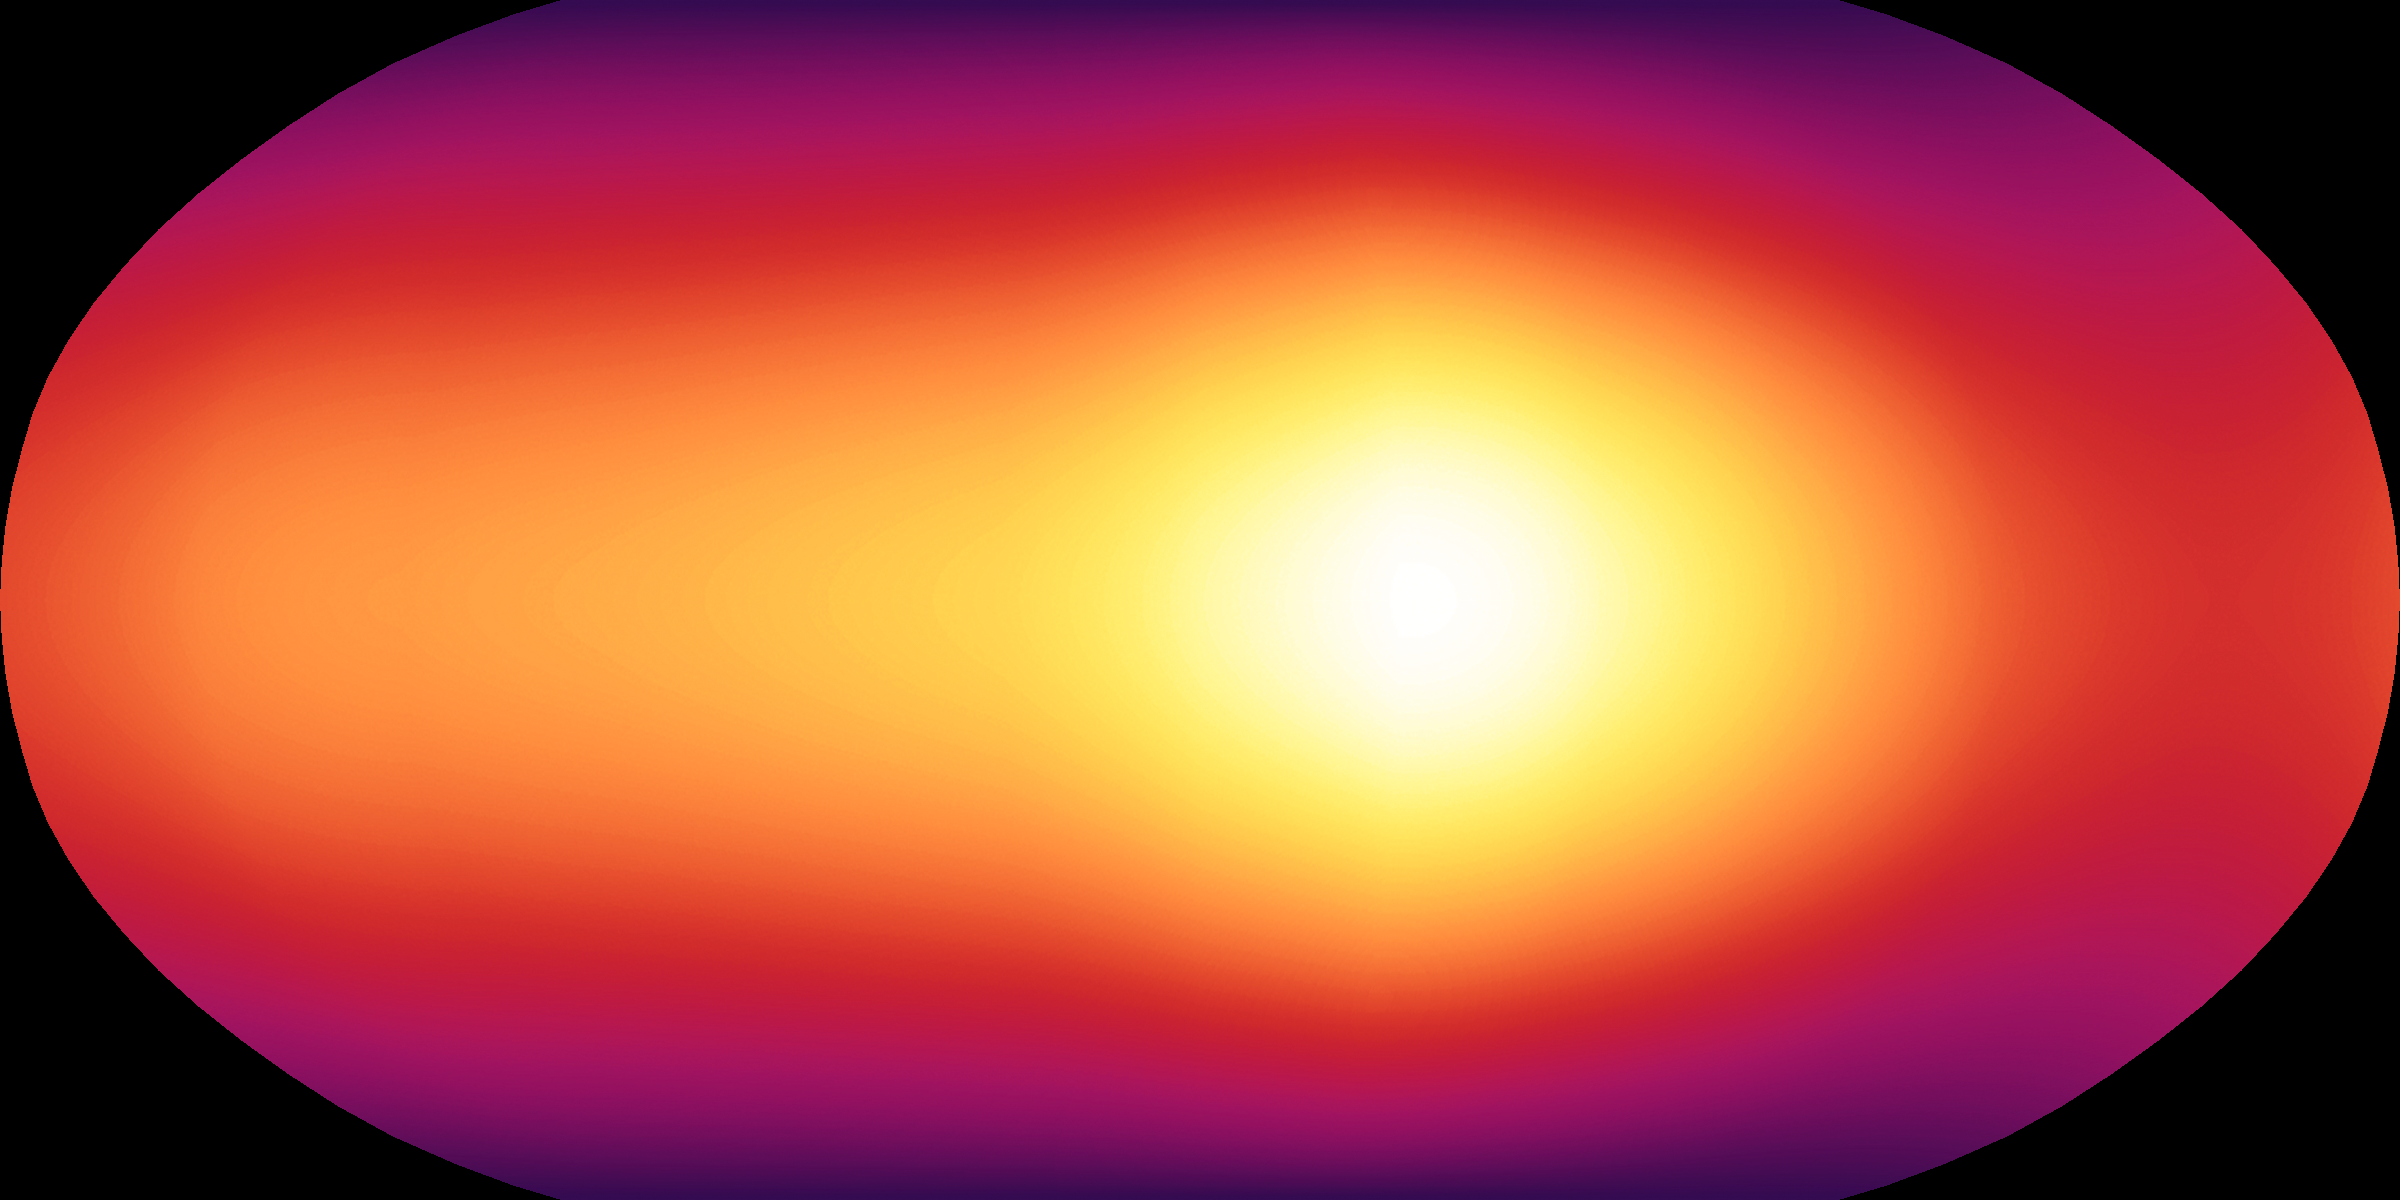

First Map of an Exoplanet Atmosphere

This is the first-ever map of the surface of an exoplanet, or a planet beyond our solar system. The map, which shows temperature variations across the cloudy tops of a gas giant called HD 189733b, is made up of infrared data taken by NASA's Spitzer Space Telescope. Hotter temperatures are represented in brighter colors.

HD 189733b is what is known as a hot-Jupiter planet. These sizzling, gas planets practically hug their stars, orbiting at distances that are much closer than Mercury is to our sun. They whip around their stars quickly; for example, HD 189733b completes one orbit in just 2.2 days. Hot Jupiters are also thought to be tidally locked to their stars, just as our moon is to Earth. This means that one side of a hot Jupiter always faces its star.

As predicted, the map reveals that HD 189733b has a warm spot on its "sunlit" side, which is always pointed toward the star. But the map also shows that this spot is offset from the high-noon, or sun-facing, point by 30 degrees. According to scientists, ferocious winds traveling up to 6,000 miles per hour (nearly 9,700 kilometers per hour) are probably pushing the hot spot to the east.

In addition to the warm spot, the map tells astronomers that temperatures on HD 189733b are fairly even all around. While the dark side is about 1,200 degrees Fahrenheit (650 degrees Celsius), the sunlit side is just a bit hotter at 1,700 degrees Fahrenheit (930 degrees Celsius). This mild temperature variation is more evidence for strong winds, since winds would help spread the heat from the hot, sunlit side over to the dark side.

These data were collected by Spitzer's infrared array camera as the planet, a so-called transiting planet, passed in front of its star, then swung around and disappeared behind it (see animation). By observing the planet for half of its 2.2-day long orbit, Spitzer was able to measure the infrared light, or heat, coming from its entire surface.

Credit: NASA/JPL-Caltech/H. Knutson (Harvard-Smithsonian CfA)